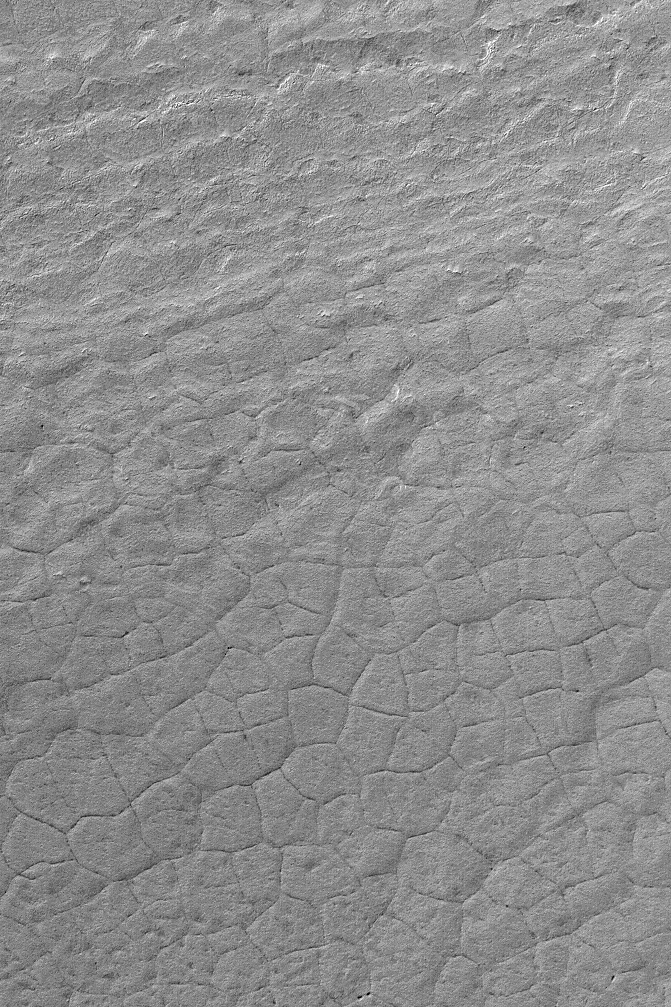

Polar Polygons

26 December 2003
This Mars Global Surveyor (MGS) Mars Orbiter Camera (MOC) picture displays polygons outlined by cracks in the martian south polar region. This southern summer view was acquired in October 2003 and is located near 86.9°S, 170.6°W. Polygons similar in size and shape to these are common in the arctic and antarctic regions of Earth. On Earth, they indicate the presence (or the past presence) of ground ice and the freeze-thaw cycles that accompany this ice. On Mars, whether ground ice was responsible for these landforms is uncertain, but their presence is suggestive that ground ice may exist or may once have existed in this region. The picture covers an area 3 km (1.9 mi) wide. Sunlight illuminates the scene from the upper left.

Credit: NASA/JPL/Malin Space Science Systems